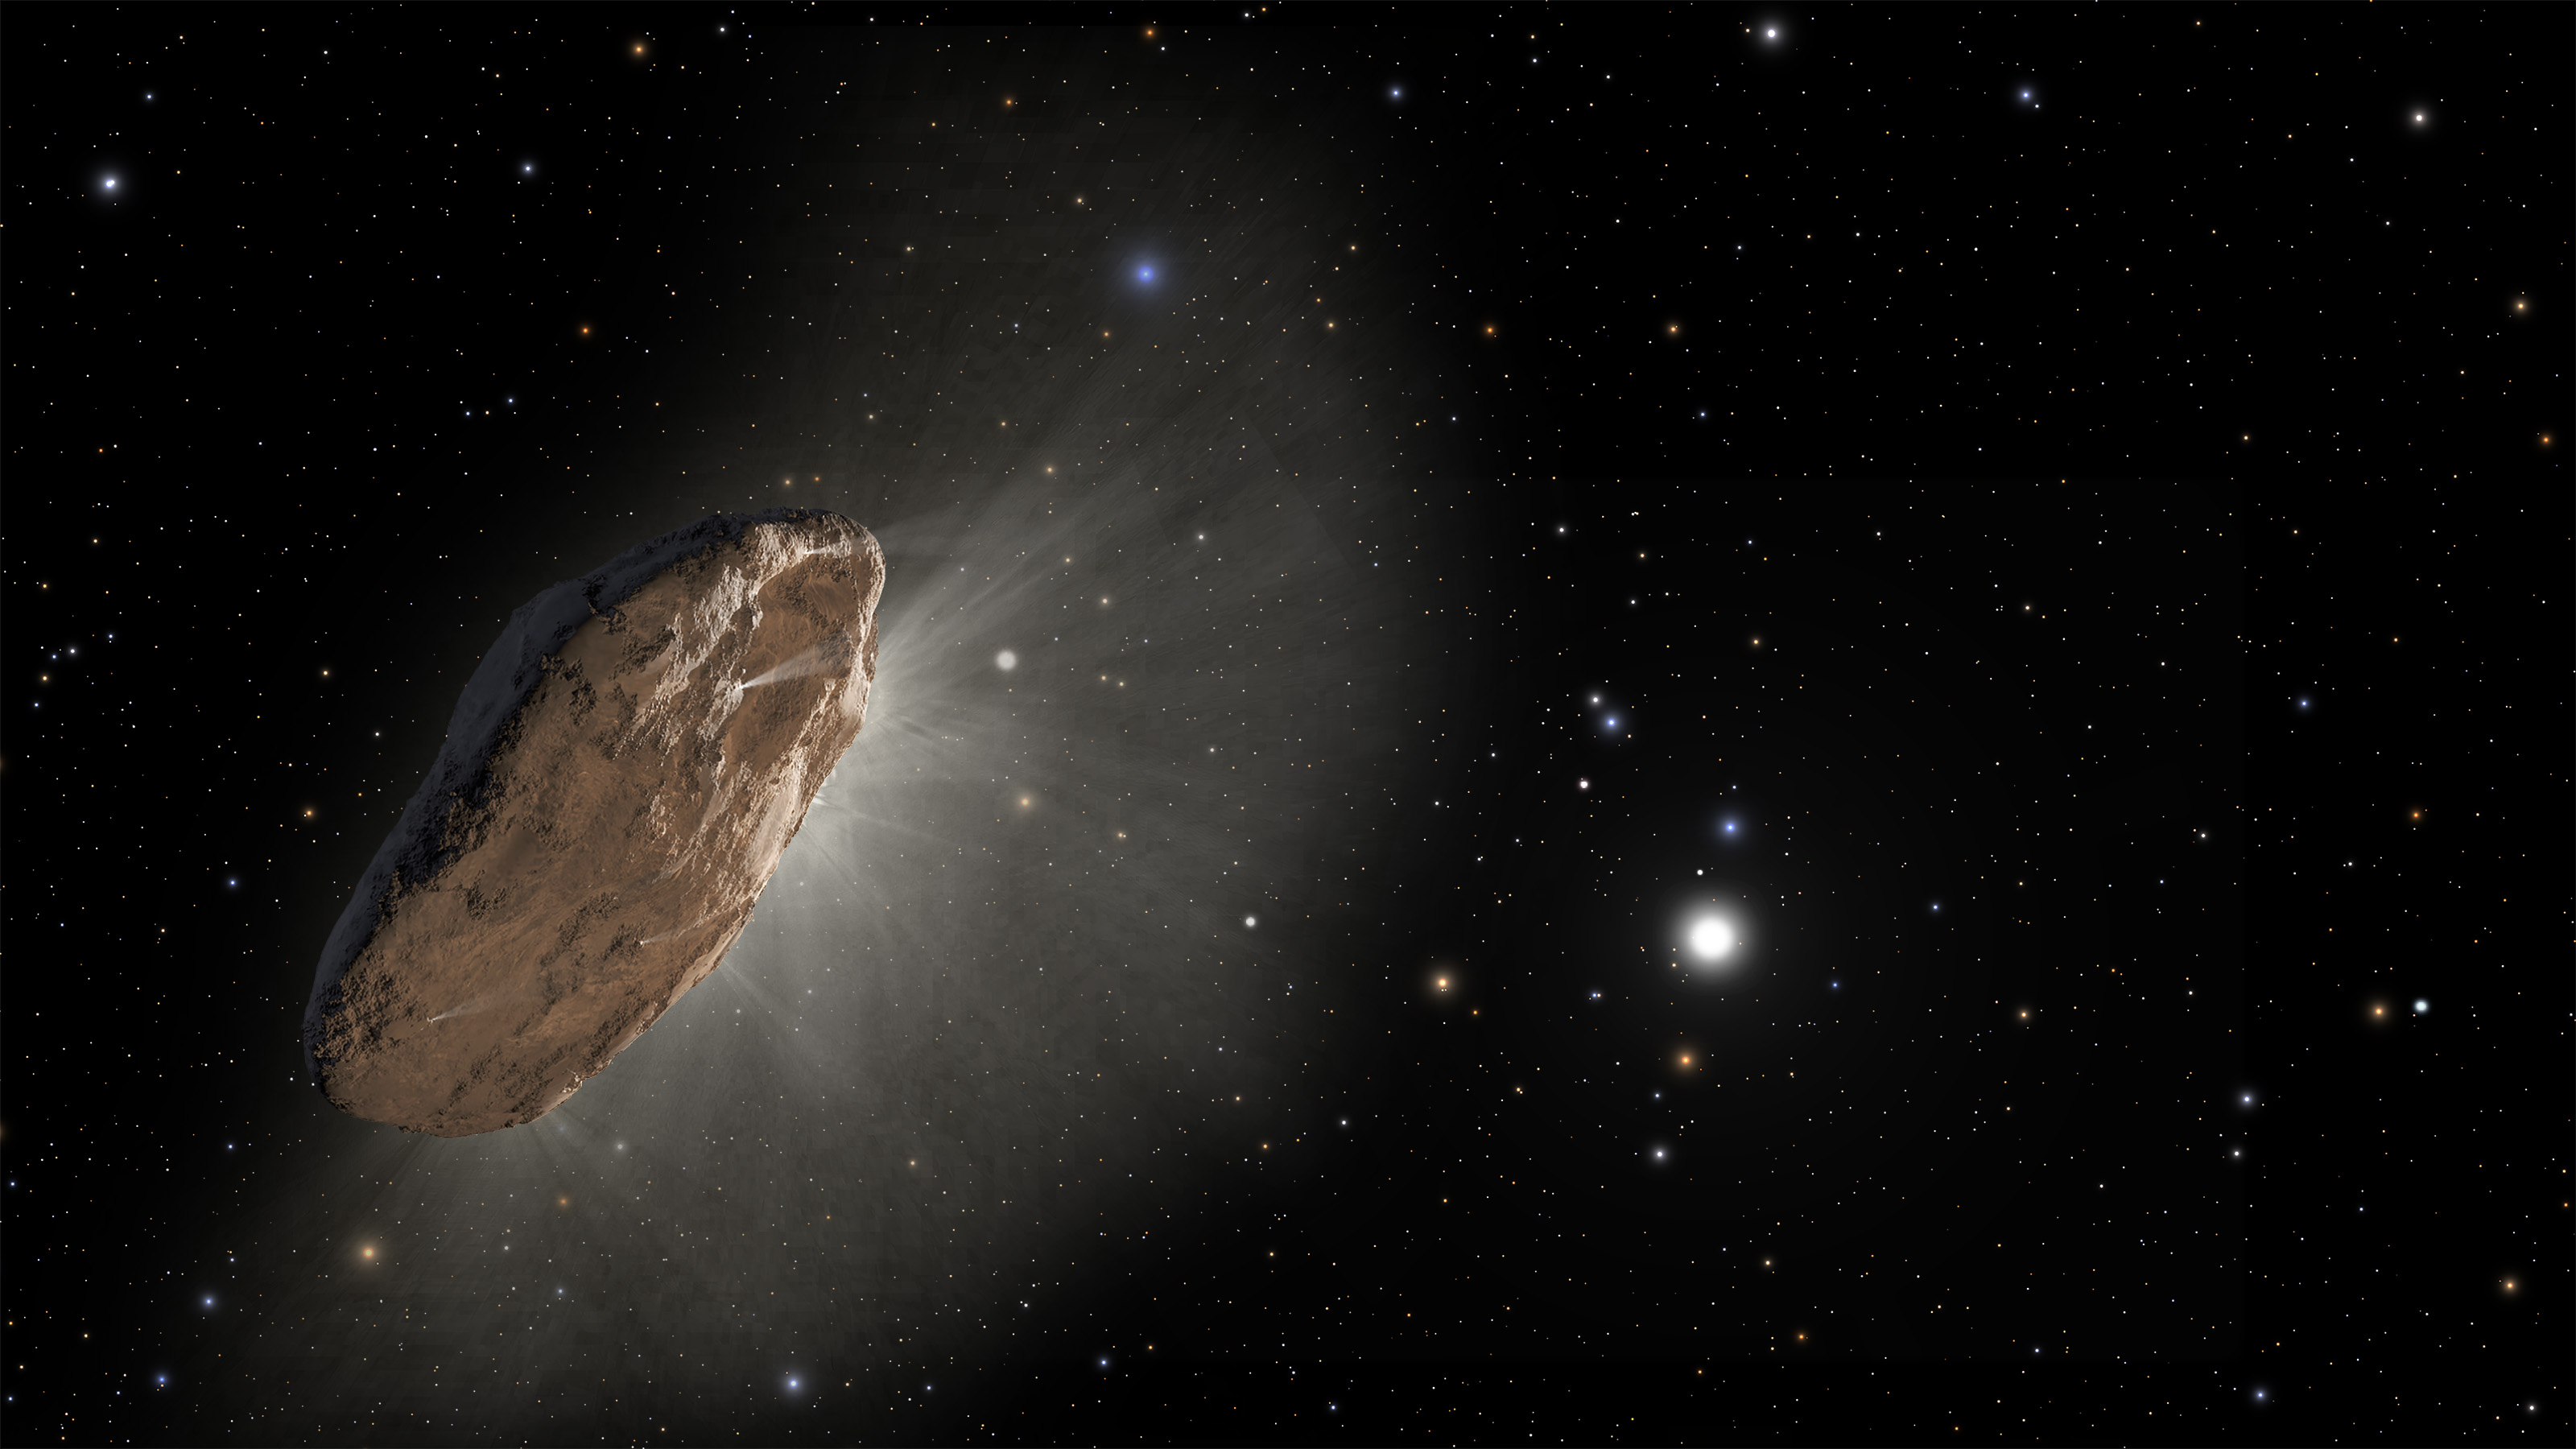

‘Oumuamua Races Toward Outskirts of Solar System (Artist’s Concept)

Figure 1

This artist’s illustration shows ‘Oumuamua racing toward the outskirts of our solar system. Figure 1 is annotated with the locations of the planetary orbits. As the complex rotation of the object makes it difficult to determine the exact shape, there are many models of what it could look like.

Credit: NASA/ESA/STScI